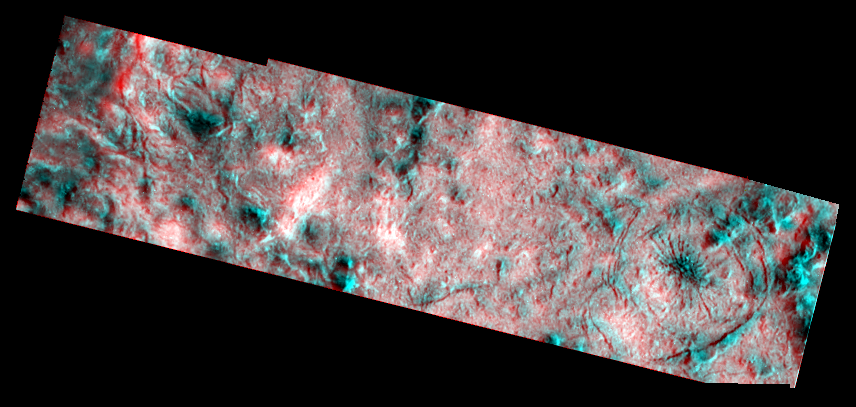

Topography within Europa’s Mannann’an Crater

This three dimensional effect is created by superimposing images of Jupiter’s icy moon, Europa, which were taken from slightly different perspectives. When viewed through red (left eye) and blue (right eye) filters, this product, a stereo anaglyph, shows variations in height of surface features.

This view shows the rim and interior of the impact crater Mannann’an, on Jupiter’s moon Europa. The stereo image reveals the rim of the crater which appears as a tall ridge near the left edge of the image, as well as and numerous small hills on the bottom of the crater. One of the most striking features is the large pit surrounded by circular cracks on the right side of the image, with dark radiating fractures in its center.

The right (blue) image is a high resolution image (20 meters per picture element) taken through a clear filter. The left (red) image is composed of lower resolution (80 meters per picture element) color images taken through violet, green, and near-infrared filters and averaged to approximate an unfiltered view.

North is to the top of the picture and the sun illuminates the scene from the east (right). The image, centered at 3 degrees north latitude and 120 degrees west longitude, covers an area approximately 18 by 4 kilometers (11 by 2.5 miles). The finest details that can be discerned in this picture are about 40 meters (44 yards) across. The images were taken on March 29th, 1998 at 13 hours, 17 minutes, 29 seconds Universal Time at a range of 1934 kilometers by the Solid State Imaging (SSI) system on NASA’s Galileo spacecraft.

The Jet Propulsion Laboratory, Pasadena, CA manages the Galileo mission for NASA’s Office of Space Science, Washington, DC. JPL is an operating division of California Institute of Technology (Caltech).

Credit: NASA/JPL/Brown University